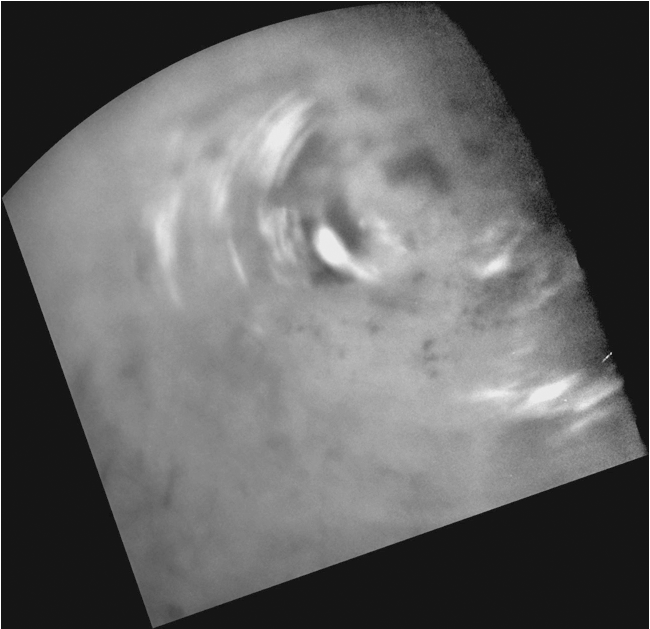

Northern Clouds in Motion

Clouds move above Titan’s large methane lakes and seas near the moon’s north pole in this movie made from images taken by NASA’s Cassini spacecraft. For a view of these same clouds re-projected to a different perspective, see PIA12811 which adds a fifth frame with labels for Titan’s lakes and seas.

Methane clouds in the troposphere, the lowest part of the atmosphere, appear white here and can be seen moving east over several of Titan’s large northern lakes. The darkest areas are lakes and seas of liquid methane, identifiable because they have a low albedo, meaning they do not reflect much light. (The difference in brightness and darkness on the surface here indicates a difference in composition.) The clouds seen near lakes and seas suggest that Titan (5,150 kilometers or 3,200 miles across) may have “lake-effect” clouds created by weather systems over large bodies of liquid. However, without earlier observations to show the clouds did not originate west of the large sea Kraken Mare, scientists can’t determine conclusively if these clouds are “lake-effect” clouds.

Near the beginning of the animation, a particularly large cloud can be seen directly over and east of Titan’s huge sea, Kraken Mare, near the center top of the frame. If full, Kraken Mare, at 400,000 square kilometers (154,000 square miles), would be almost five times the size of North America’s Lake Superior.

Even if these clouds are not directly connected to the lakes and seas, scientists think that frequent detections of clouds at high northern latitudes since 2007 are related to the abundant availability of methane at the surface in this region.

The four images used in this animation were taken over a period of about 24 hours from Sept. 22 to 23, 2009.

These images were re-projected, and the view is centered on terrain at 49 degrees north latitude, 179 degrees west longitude. The north pole is near the upper right. The clouds are visible above terrain at about 60 to 82 degrees north latitude, 220 to 260 degrees west longitude. Scientists calculate wind speeds from about 0.5 to 10 meters per second (1 to 22 miles per hour), based on tracking of individual cloud features in these images.

Other Cassini observations of clouds in Titan’s southern latitudes provide evidence of a seasonal shift of Titan’s weather systems to low latitudes from higher, south polar latitudes following the August 2009 equinox in the Saturnian system. See PIA12810 and PIA12813 to learn more about the changes in Titan’s southern hemisphere.

These images were taken with the Cassini spacecraft narrow-angle camera using a spectral filter sensitive to wavelengths of near-infrared light centered at 938 nanometers. The view was obtained at a range of distances from approximately 406,000 kilometers (252,000 miles) to 796,000 kilometers (494,000 miles) from Titan. Scale is about 2 kilometers (1 miles) per pixel in these re-projected images.

The Cassini-Huygens mission is a cooperative project of NASA, the European Space Agency and the Italian Space Agency. The Jet Propulsion Laboratory, a division of the California Institute of Technology in Pasadena, manages the mission for NASA’s Science Mission Directorate in Washington. The Cassini orbiter and its two onboard cameras were designed, developed and assembled at JPL. The imaging team is based at the Space Science Institute, Boulder, Colo.

Credit: NASA/JPL/Space Science Institute